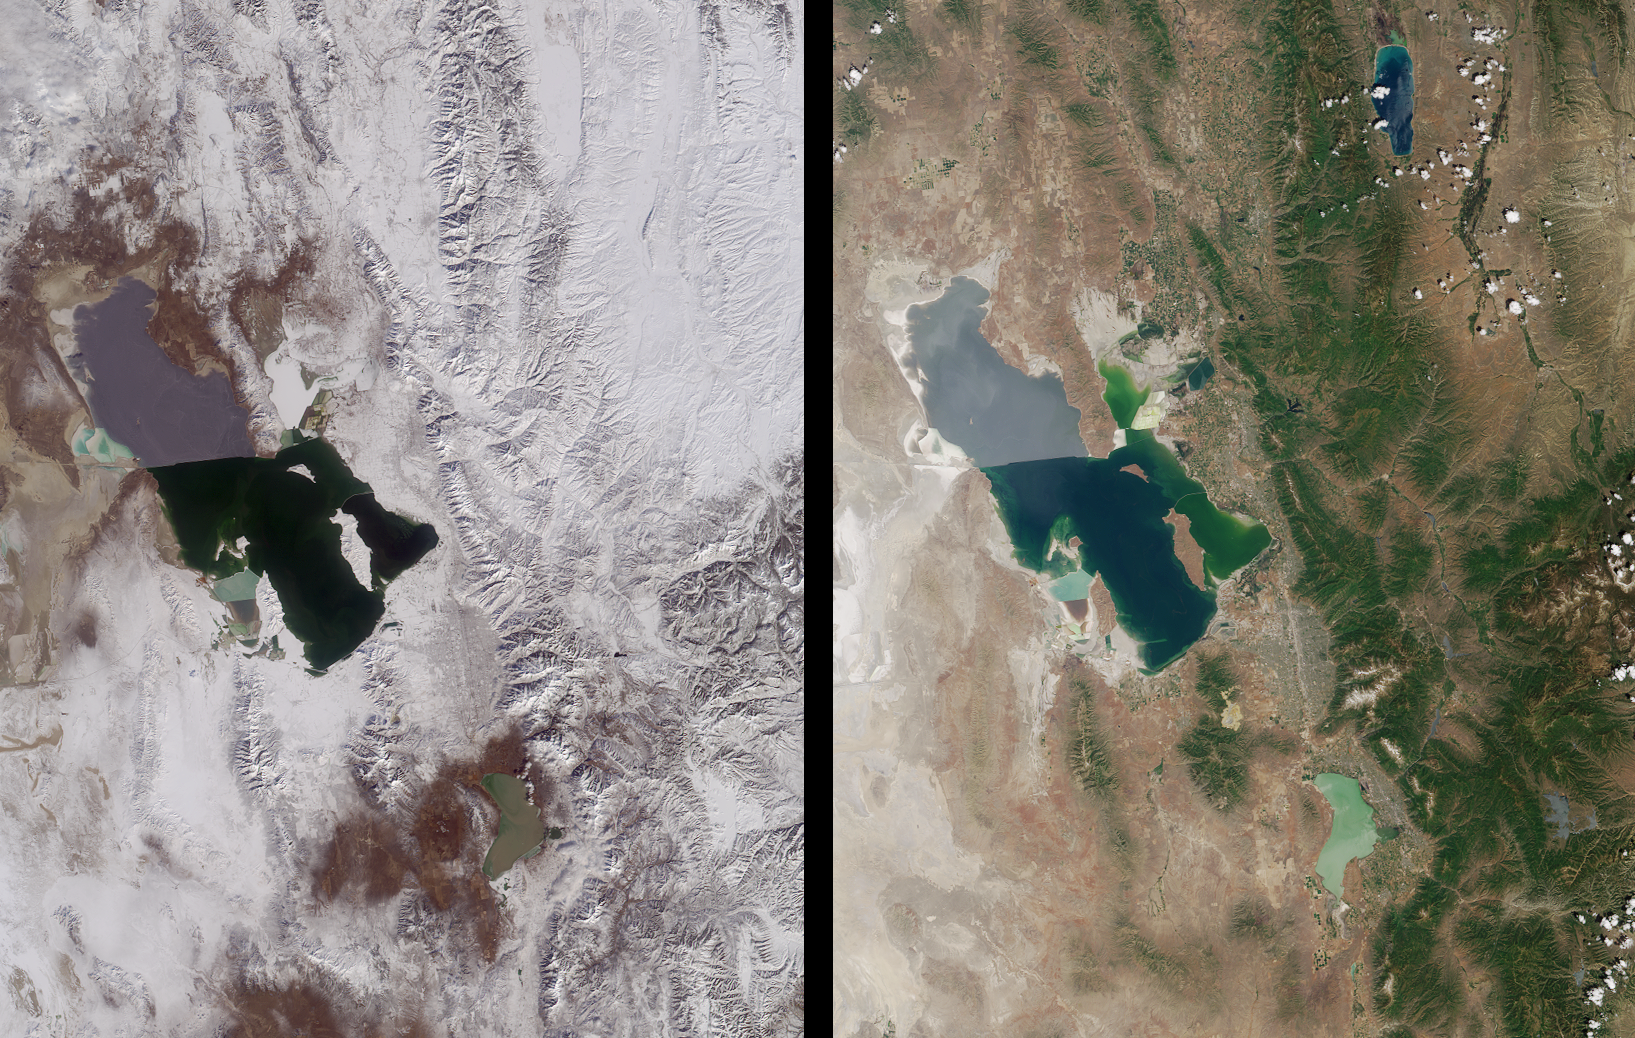

Winter and Summer Views of the Salt Lake Region

Magnificent views of the region surrounding Salt Lake City, Utah are captured in these winter and summer images from the Multi-angle Imaging SpectroRadiometer’s vertical-viewing (nadir) camera. Salt Lake City, situated near the southeastern shore of the Great Salt Lake, is host to the 2002 Winter Olympic Games, which open Friday, February 8. Venues for five of the scheduled events are at city (indoor) locations, and five in mountain (outdoor) facilities. All ten can be found within the area contained in these images. Some of the outdoor events take place at Ogden, situated north of Salt Lake City and at Park City, located to the east.

Salt Lake City is surrounded by mountains including the Wasatch Range to the east, and the temperature difference between the Great Salt Lake and the overlying atmosphere enhances the moisture content of winter storms. These factors, in combination with natural cloud seeding by salt crystals from the lake, are believed to result in greater snowfall in neighboring areas compared to more distant locales.

In addition to the obvious difference in snow cover between the winter and summer views, water color changes in parts of the Great Salt Lake are apparent in these images. The distinctly different coloration between the northern and southern arms of the Great Salt Lake is the result of a rock-filled causeway built in 1953 to support a permanent railroad. The causeway has resulted in decreased circulation between the two arms and higher salinity on the northern side. The southern part of the lake includes the large Antelope Island, and at full resolution a bridge connecting it to the mainland can be discerned.

These images are natural color views acquired on February 8, 2001 and June 16, 2001, during Terra orbits 6093 and 7957, respectively. Each image represents an area of about 220 kilometers x 285 kilometers.

MISR was built and is managed by NASA’s Jet Propulsion Laboratory, Pasadena, CA, for NASA’s Office of Earth Science, Washington, DC. The Terra satellite is managed by NASA’s Goddard Space Flight Center, Greenbelt, MD. JPL is a division of the California Institute of Technology.

Credit: NASA/GSFC/LaRC/JPL, MISR Team